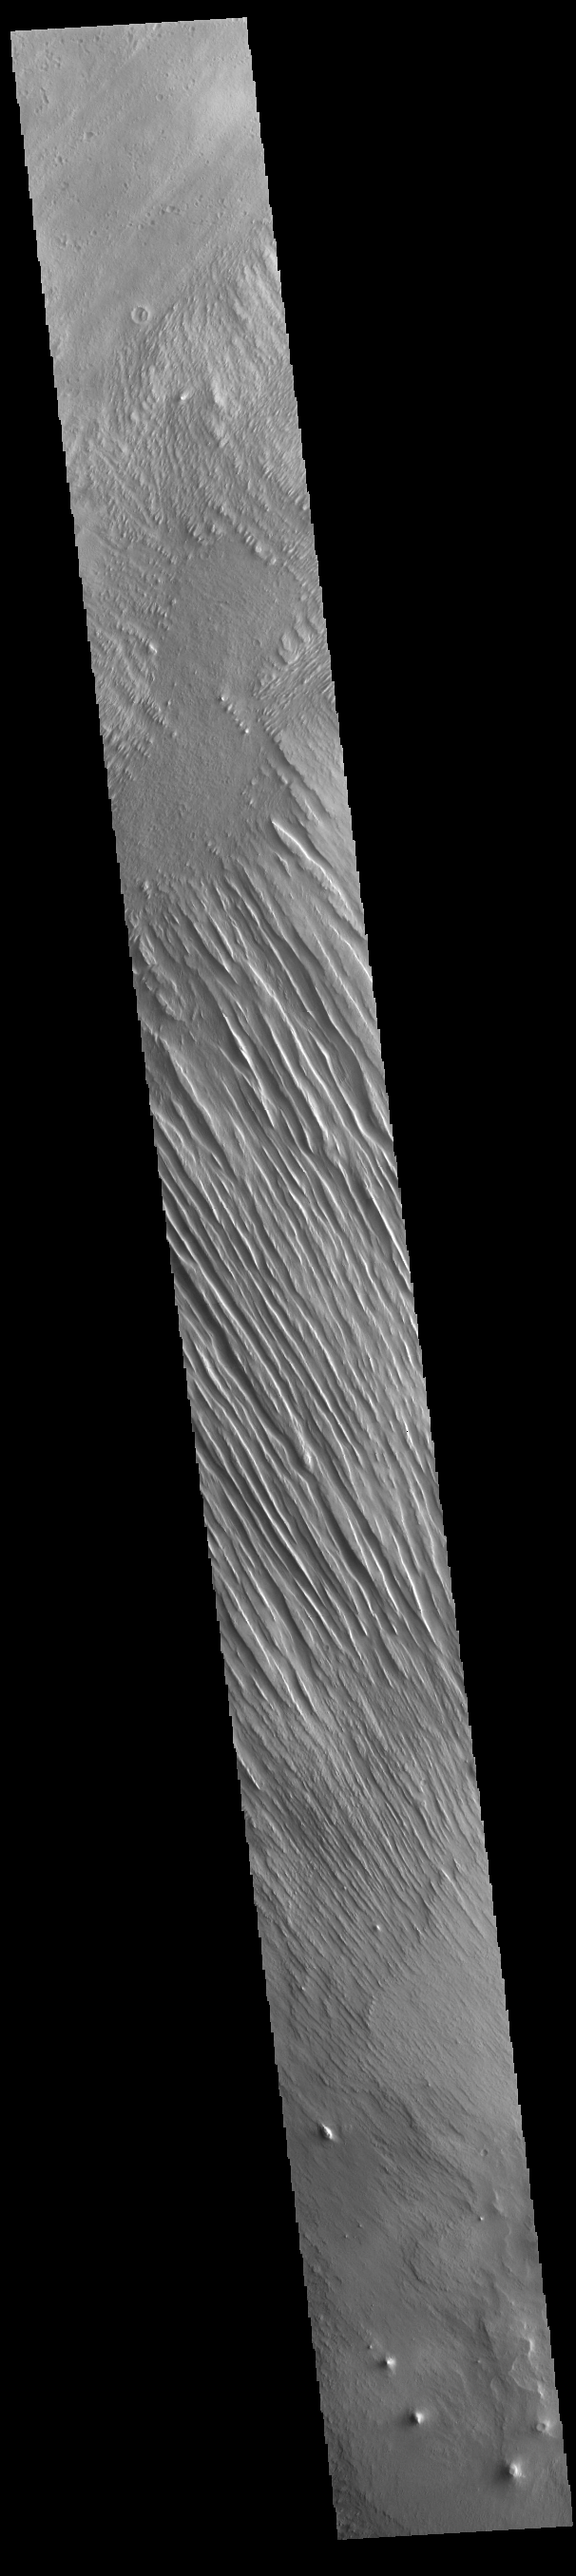

Memnonia Sulci

Today’s VIS image shows some of the extensive wind etched terrain in Memnonia Sulci, located east of Apollinaris Mons. Memnonia Sulci is part of the Medusae Fossae Formation, a region of soft, easily eroded deposits that extends for nearly 5000km (3106 miles) along the equator of Mars between Olympus Mons and Apollinaris Mons. In this region, like many others throughout the Medusae Fossae Formation, the surface has been eroded by the wind into a series of linear ridges called yardangs. The ridges generally point in direction of the prevailing winds that carved them, so the predominate winds that created the yardangs in this image blew NW/SE. The easily eroded nature of the Medusae Fossae Formation suggests that it is composed of weakly cemented particles, and was most likely formed by the deposition of wind-blown dust or volcanic ash.

Credit: NASA/JPL-Caltech/ASU